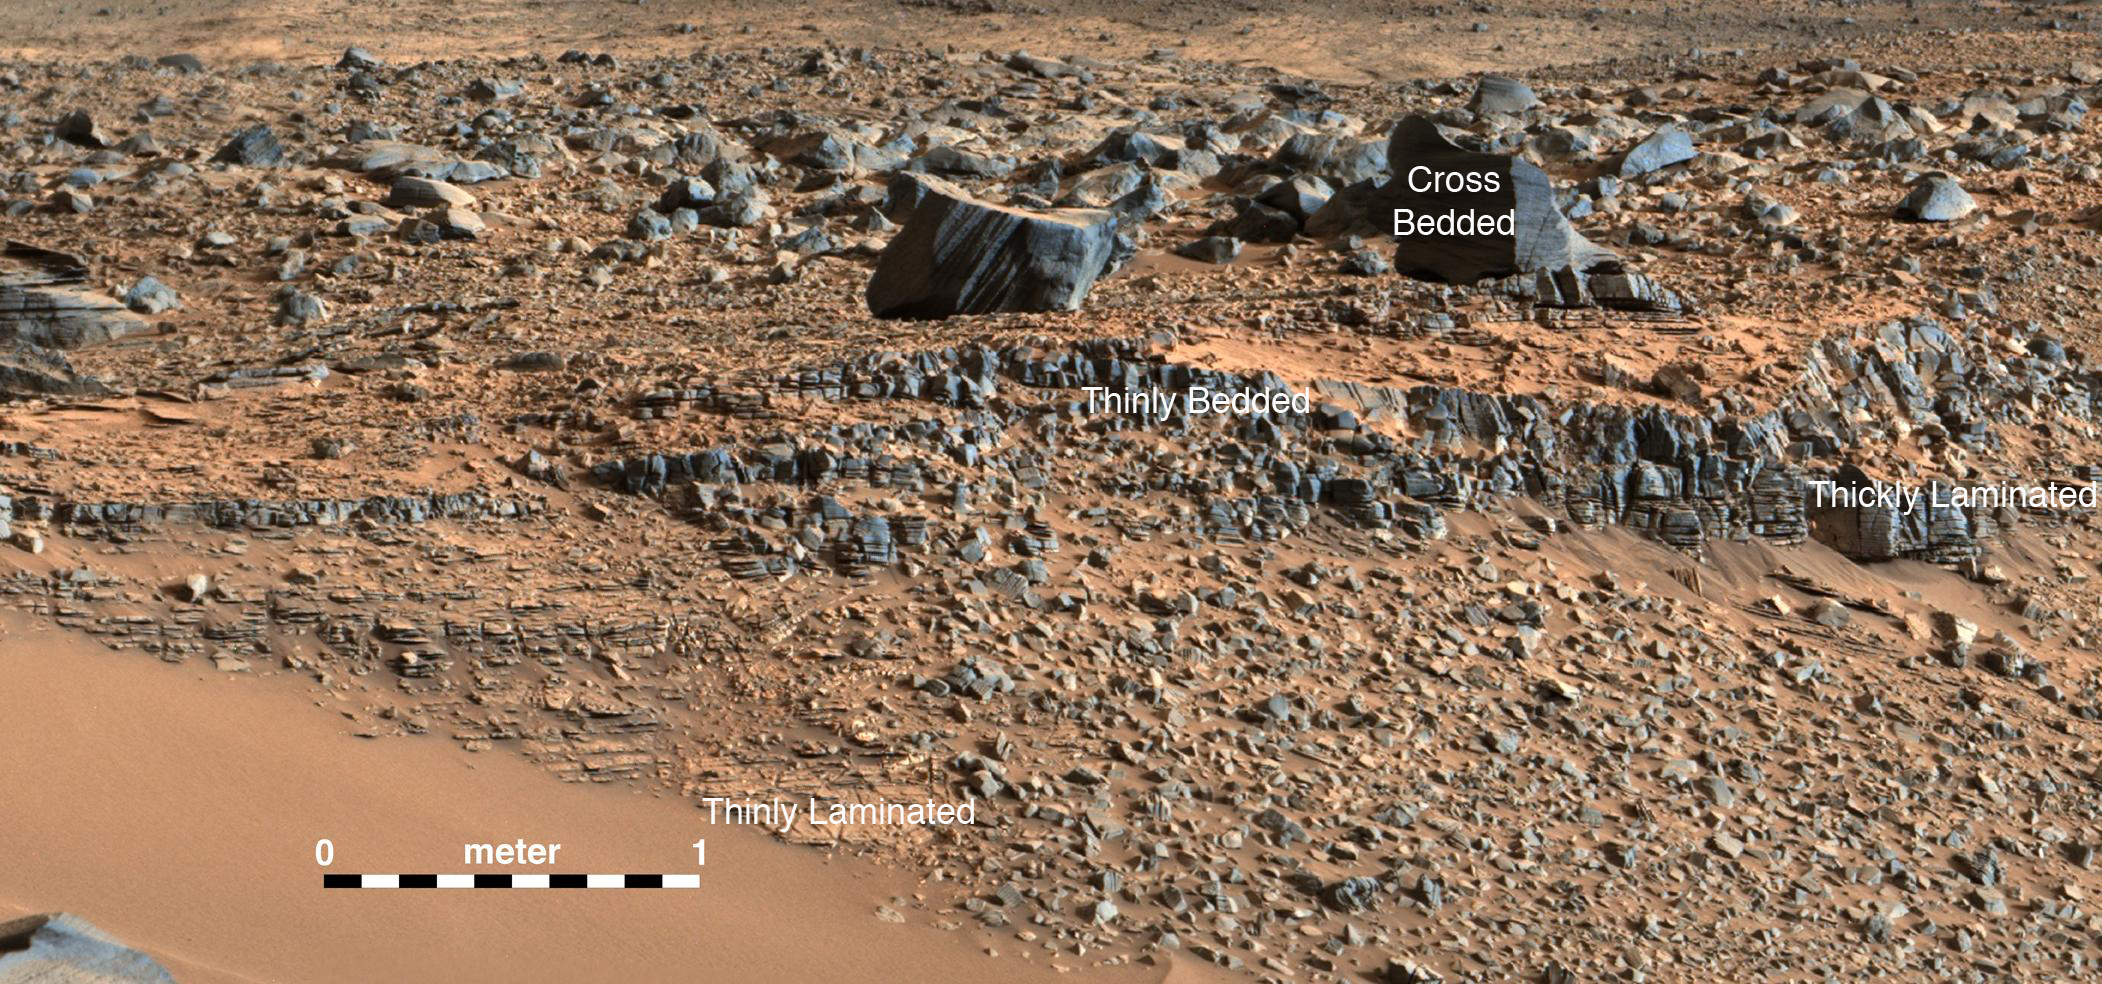

Secrets of ‘Hidden Valley’ on Mars

An image taken at the “Hidden Valley” site, en-route to Mount Sharp, by NASA’s Curiosity rover. A variety of mudstone strata in the area indicate a lakebed deposit, with river- and stream-related deposits nearby. Decoding the history of how these sedimentary rocks were formed, and during what period of time, was a key component in the confirming of the role of water and sedimentation in the formation of the floor of Gale Crater and Mount Sharp.

This image was taken by the Mast Camera (Mastcam) on Curiosity on the 703rd Martian day, or sol, of the mission.

An unannotated version can be viewed at PIA19476.

Malin Space Science Systems, San Diego, built and operates Curiosity’s Mastcam. NASA’s Jet Propulsion Laboratory, a division of the California Institute of Technology, Pasadena, built the rover and manages the project for NASA’s Science Mission Directorate, Washington.

Credit: NASA/JPL-Caltech/MSSS